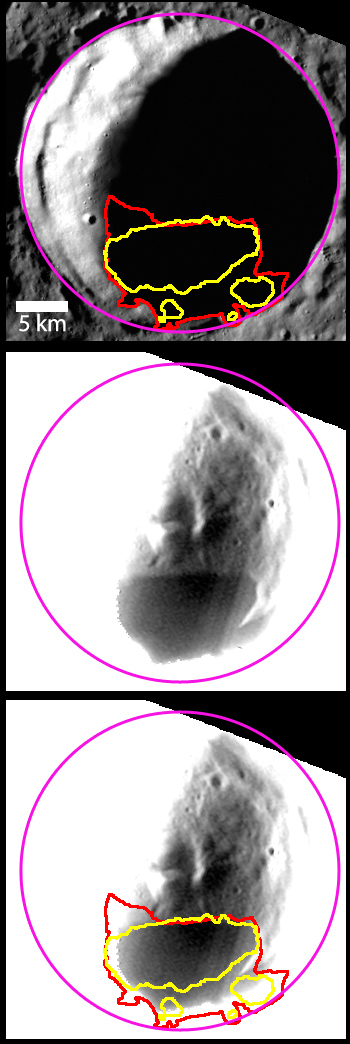

Buried Ice

Berlioz crater, in contrast to Kandinsky or Prokofiev located at higher latitudes, gets too hot even in the permanent shadow on its floor to have water ice on the surface. However, temperatures slightly below the surface are sufficiently cold for water ice to be stable. The image here provides a look at a crater that is suspected to host buried water ice.

The top image shows a view of Berlioz crater, with the regions that host radar-bright material (yellow) and persistent shadows (red) identified. The middle image was acquired a few hours after the top image, using a longer exposure of the WAC broadband filter, and stretched to reveal the details within the shadowed crater. A distinctively darker region is seen on the crater’s floor, which corresponds well with the radar-bright and shadowed regions (bottom image). The darker, low-reflectance material is postulated to be composed of frozen, organic-rich, volatile materials that form through a lag deposit process. Read more about the recently published study using this image and others in this news story.

This image was acquired as part of MDIS’s campaign to image within regions of permanent shadow in ice-bearing polar craters. Imaging with the WAC broadband clear filter, which has a bandwidth of 600 nanometers and is used for calibration imaging of stars, has the potential to reveal details of shadowed surfaces that are weakly illuminated by scattered sunlight. A variety of image exposure times and viewing conditions are employed to maximize the opportunity to resolve surface features of areas in permanent shadow.

Date acquired: June 23, 2013
Image Mission Elapsed Time (MET): 14301064, 14329855
Image ID: 4310618, 4312682
Instrument: Wide Angle Camera (WAC) of the Mercury Dual Imaging System (MDIS)
WAC filter: 2 (700 nanometers)
Center Latitude of Middle Image: 78.81°
Center Longitude of Middle Image: 33.63° E
Scale: Berlioz crater (outlined in pink) has a diameter of 31 km (19 miles)
Projection: Polar stereographic about the north pole, with north to the top
Yellow Outline: Radar-bright regions, acquired by the Arecibo Observatory (Harmon et al, 2011, Icarus, 211, 37-50)
Red Outline: Region of persistent shadow

The MESSENGER spacecraft is the first ever to orbit the planet Mercury, and the spacecraft’s seven scientific instruments and radio science investigation are unraveling the history and evolution of the Solar System’s innermost planet. During the first two years of orbital operations, MESSENGER acquired over 150,000 images and extensive other data sets. MESSENGER is capable of continuing orbital operations until early 2015.

For information regarding the use of images, see the MESSENGER image use policy.

Credit: NASA/Johns Hopkins University Applied Physics Laboratory/Carnegie Institution of Washington